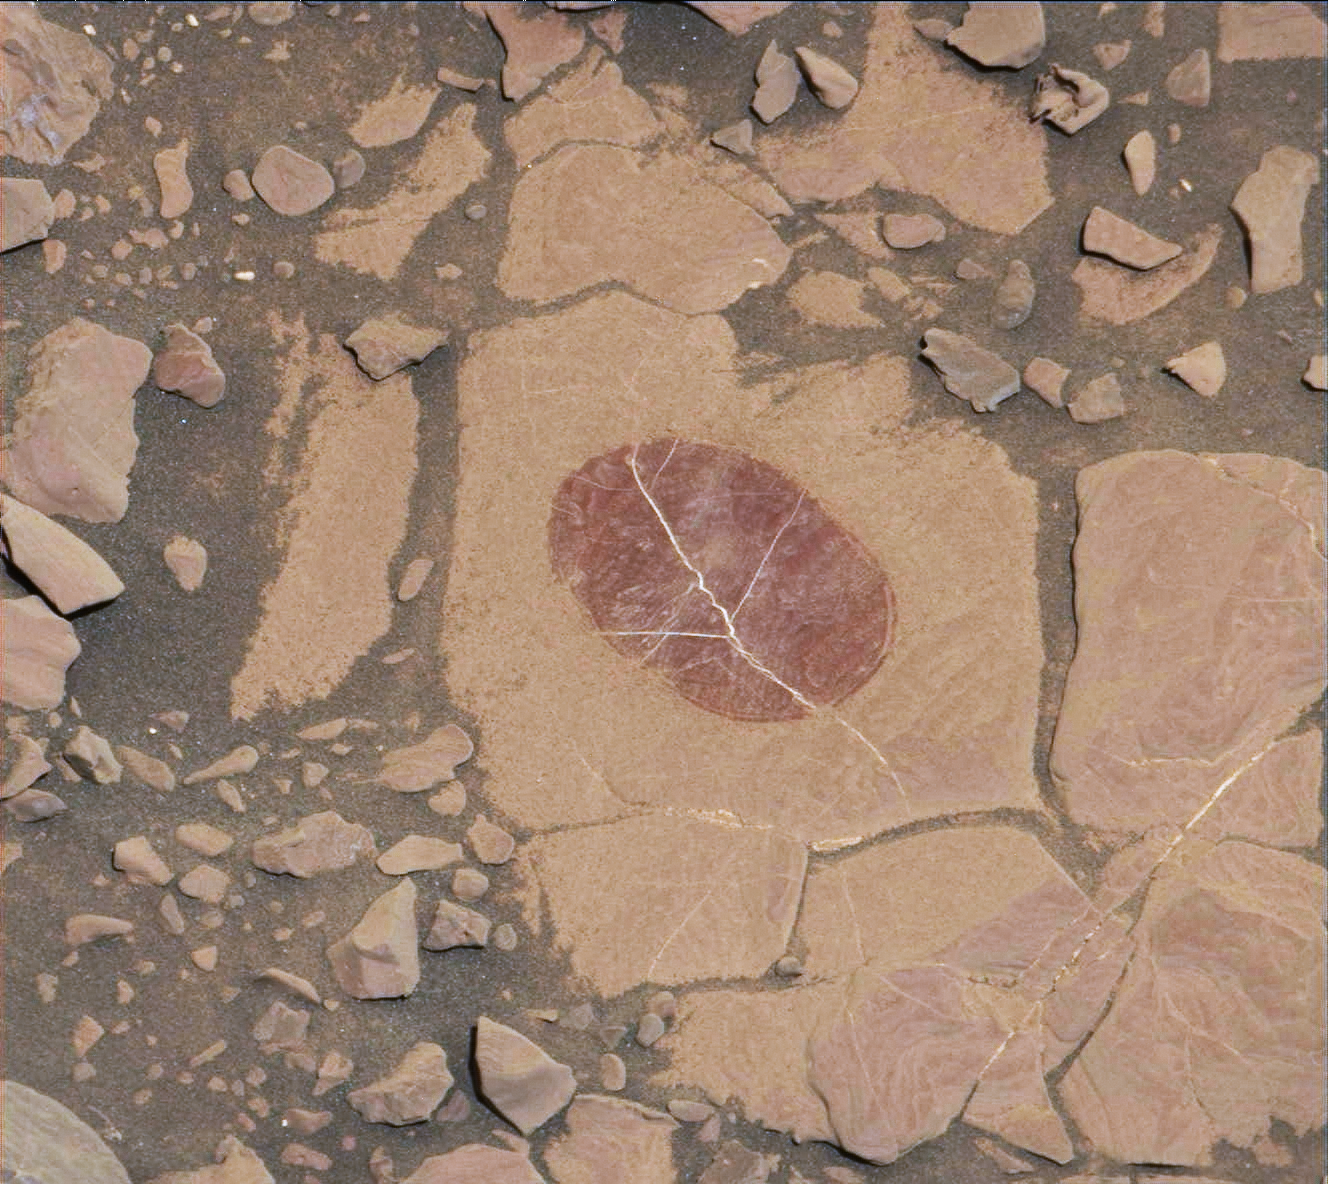

Curiosity Checks Under the Dust on a Martian Rock

On a part of “Vera Rubin Ridge” where rover-team researchers sought to determine whether dust coatings are hiding rocks’ hematite content, the Mast Camera (Mastcam) on NASA’s Curiosity Mars rover took this image of a rock surface that had been brushed with the rover’s Dust Removal Tool.

The image is shown in the usual full color of featured Mastcam images: with a color adjustment similar to white balancing for approximating how the rocks and sand would appear under daytime lighting conditions on Earth. Sunlight on Mars is tinged by the dusty atmosphere and this adjustment helps geologists recognize color patterns they are familiar with on Earth. In this case, the purplish tint of the brushed area suggested fine-grained hematite. Bright lines within the rocks are fractures filled with calcium sulfate minerals.

The brushed area is about 2.5 inches (6 centimeters) across. The image was taken on Sept. 17, 2017, during the 1,819th Martian day, or sol, of Curiosity’s work on Mars.

Mastcam also imaged this same scene using three special filters that help to identify hematite, an iron-oxide mineral that can provide information about ancient environmental conditions. A science-filters image (see PIA22066) identifies hematite in this brushed target even more clearly.

Malin Space Science Systems, San Diego, built and operates the Mastcam. NASA’s Jet Propulsion Laboratory, a division of the Caltech in Pasadena, California, manages the Mars Science Laboratory Project for NASA’s Science Mission Directorate, Washington. JPL designed and built the project’s Curiosity rover.

Credit: NASA/JPL-Caltech/MSSS